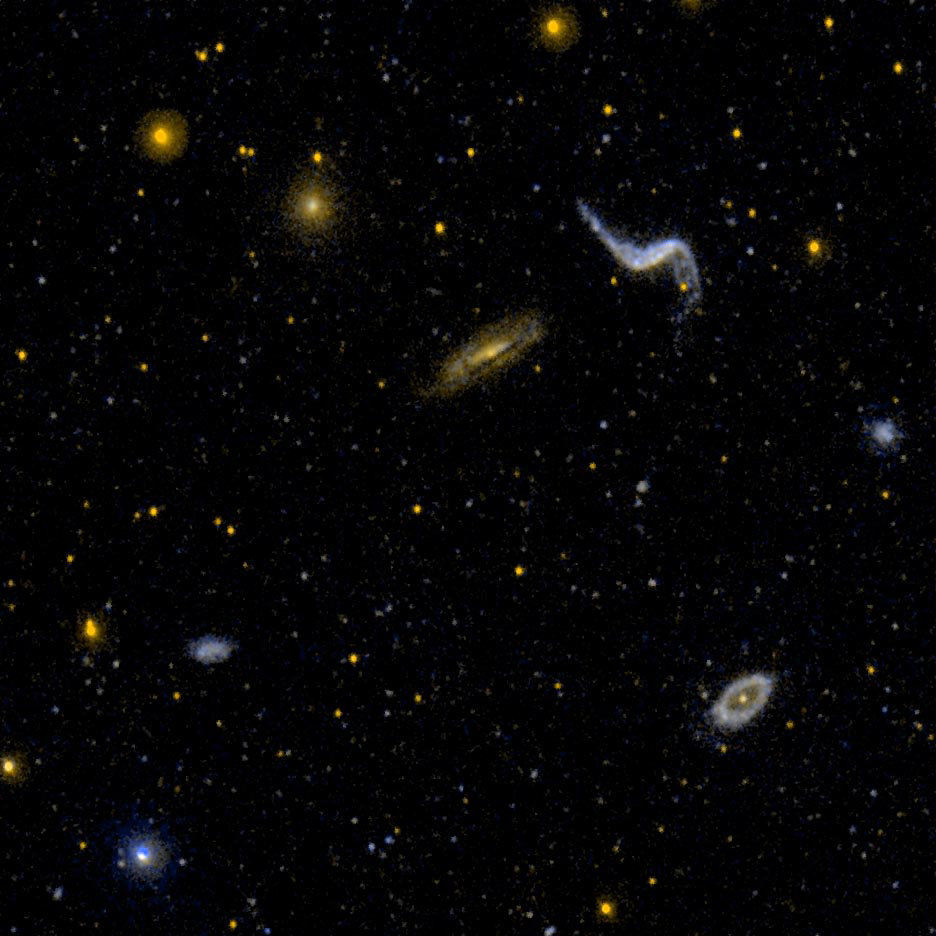

Diverse Group of Galaxy Types, NGC 3190 Field

Ultraviolet image of a diverse group of galaxy types. NGC 3190 is a dusty edge on spiral galaxy. NGC 3187 is highly distorted. The two are separated by only 35 kilo-parsecs (about half the diameter of our own Milky Way galaxy). A ring, elliptical, and other irregular galaxies are also present.

Credit: NASA/JPL-Caltech/SSC